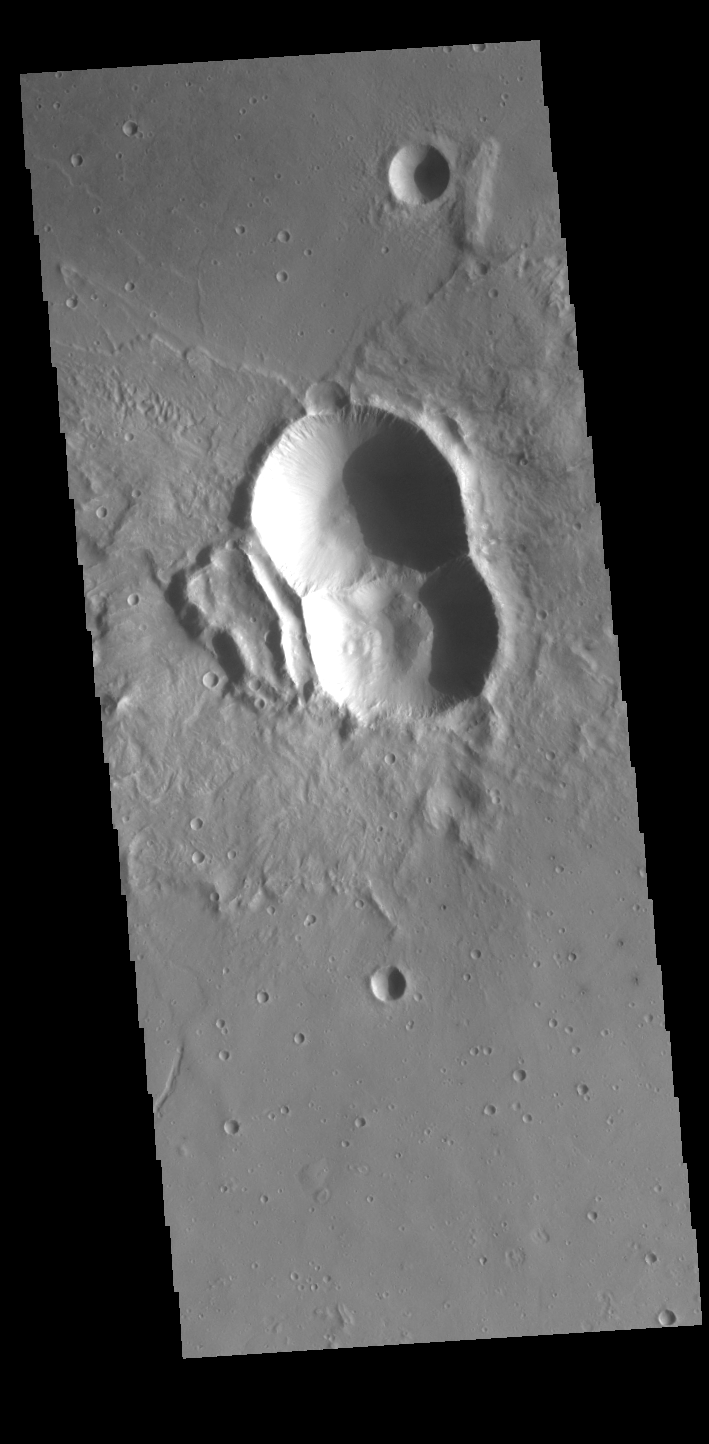

Doublet Crater

Today’s VIS image shows a double impact – two meteors hitting simultaneously. The two meteors would have started as a single object, at some point prior to impact the object separated into parts. The two parts followed the same path to the surface, hitting at the same time in close proximity. The linear feature at the center is where the shock waves intersect, its straightness showing the impacts were simultaneous (and nearly equal in size). The ejecta created from the impact tends to be focused to the sides of the doublet, often forming a butterfly-like ejecta blanket. The butterfly pattern is most common at oblique angle impacts, but can also form by the interaction of the impact shock waves. These craters are located in Utopia Planitia.

Credit: NASA/JPL-Caltech/ASU